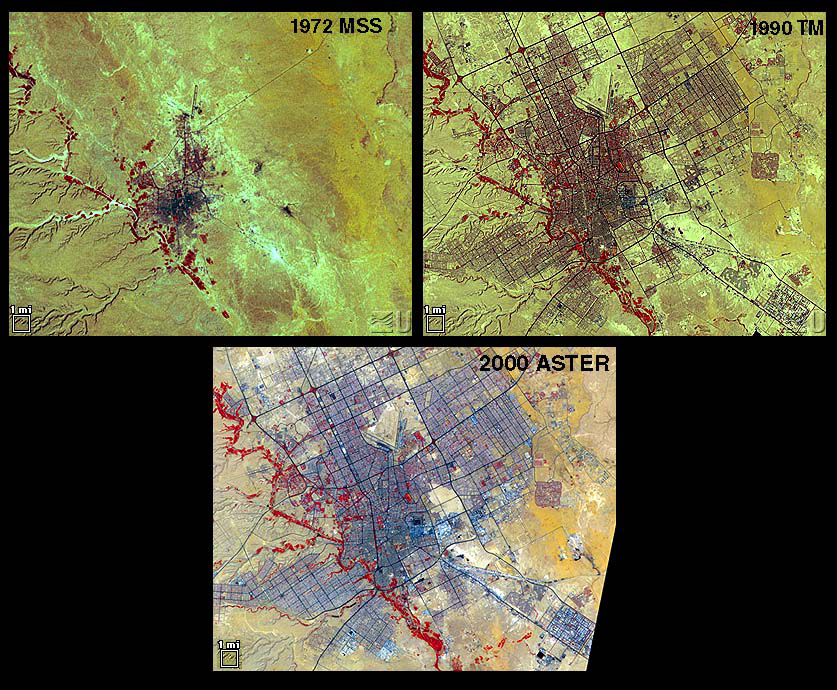

Urbanization: Riyadh, Saudi Arabia

Riyadh, the national capital of Saudi Arabia, is shown in 1972, 1990 and 2000. Its population grew in these years from about a half million to more than two million. Saudi Arabia experienced urbanization later than many other countries; in the early 1970s its urban-rural ratio was still about 1:3. By 1990 that had reversed to about 3:1. The city grew through in-migration from rural areas, and from decreases in the death rate while birthrates remained high. The 1972 image is a Landsat MSS scene; the 1990 image is a Landsat Thematic Mapper scene; and the 2000 image is an ASTER scene. All three images cover an area of about 27 x 34 km. The image is centered at 24.6 degrees north latitude, 46.6 degrees east longitude.

The U.S. science team is located at NASA’s Jet Propulsion Laboratory, Pasadena, Calif. The Terra mission is part of NASA’s Science Mission Directorate.

Credit: NASA/GSFC/METI/ERSDAC/JAROS, and U.S./Japan ASTER Science Team